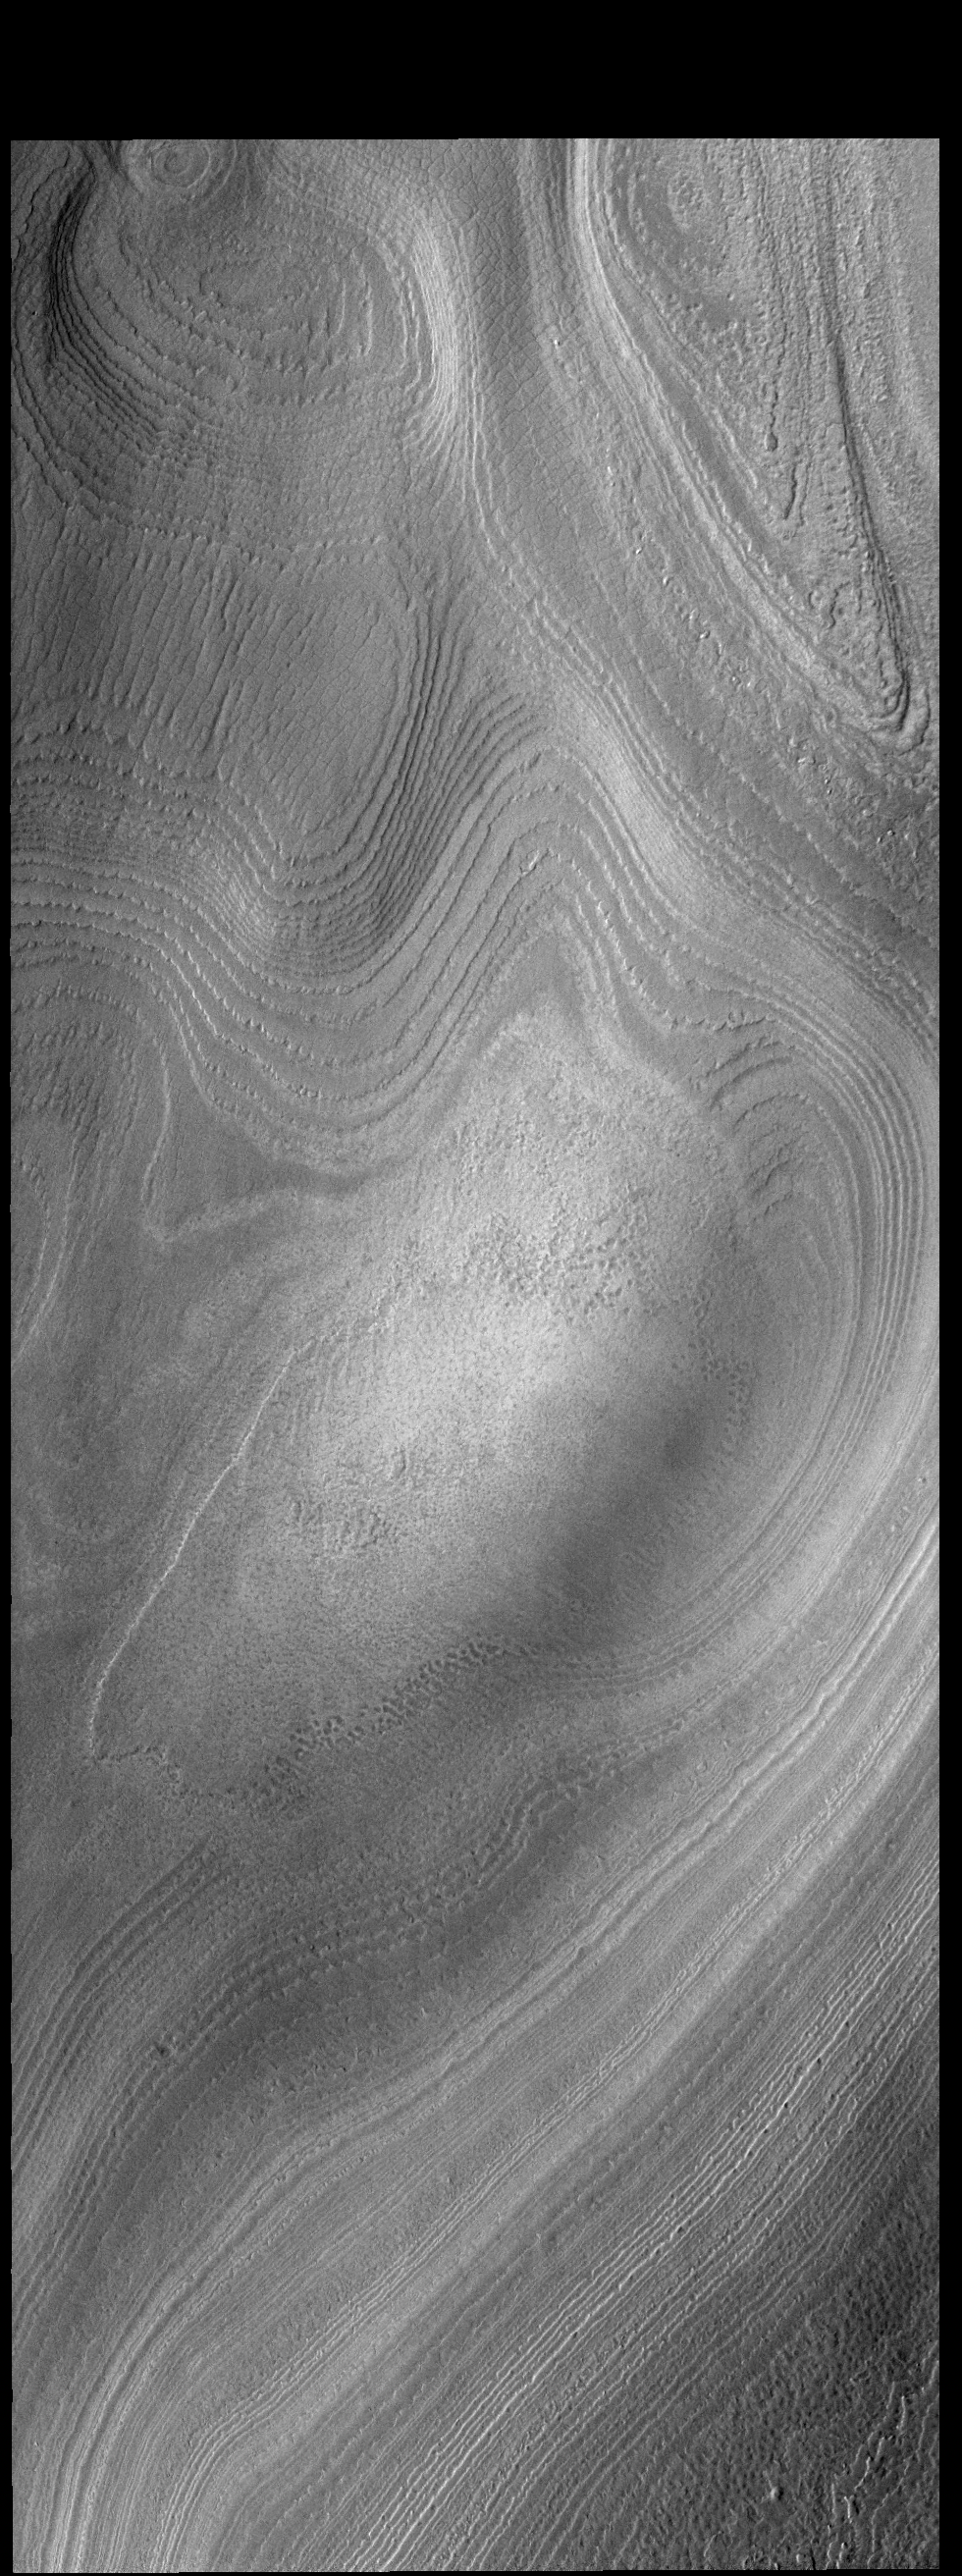

South Polar Layers

Today’s VIS image shows part of the south polar cap. It is now summer in the region and the surface frosts are gone. The layers of ice comprising the cap are now fully visible.

Credit: NASA/JPL-Caltech/ASU